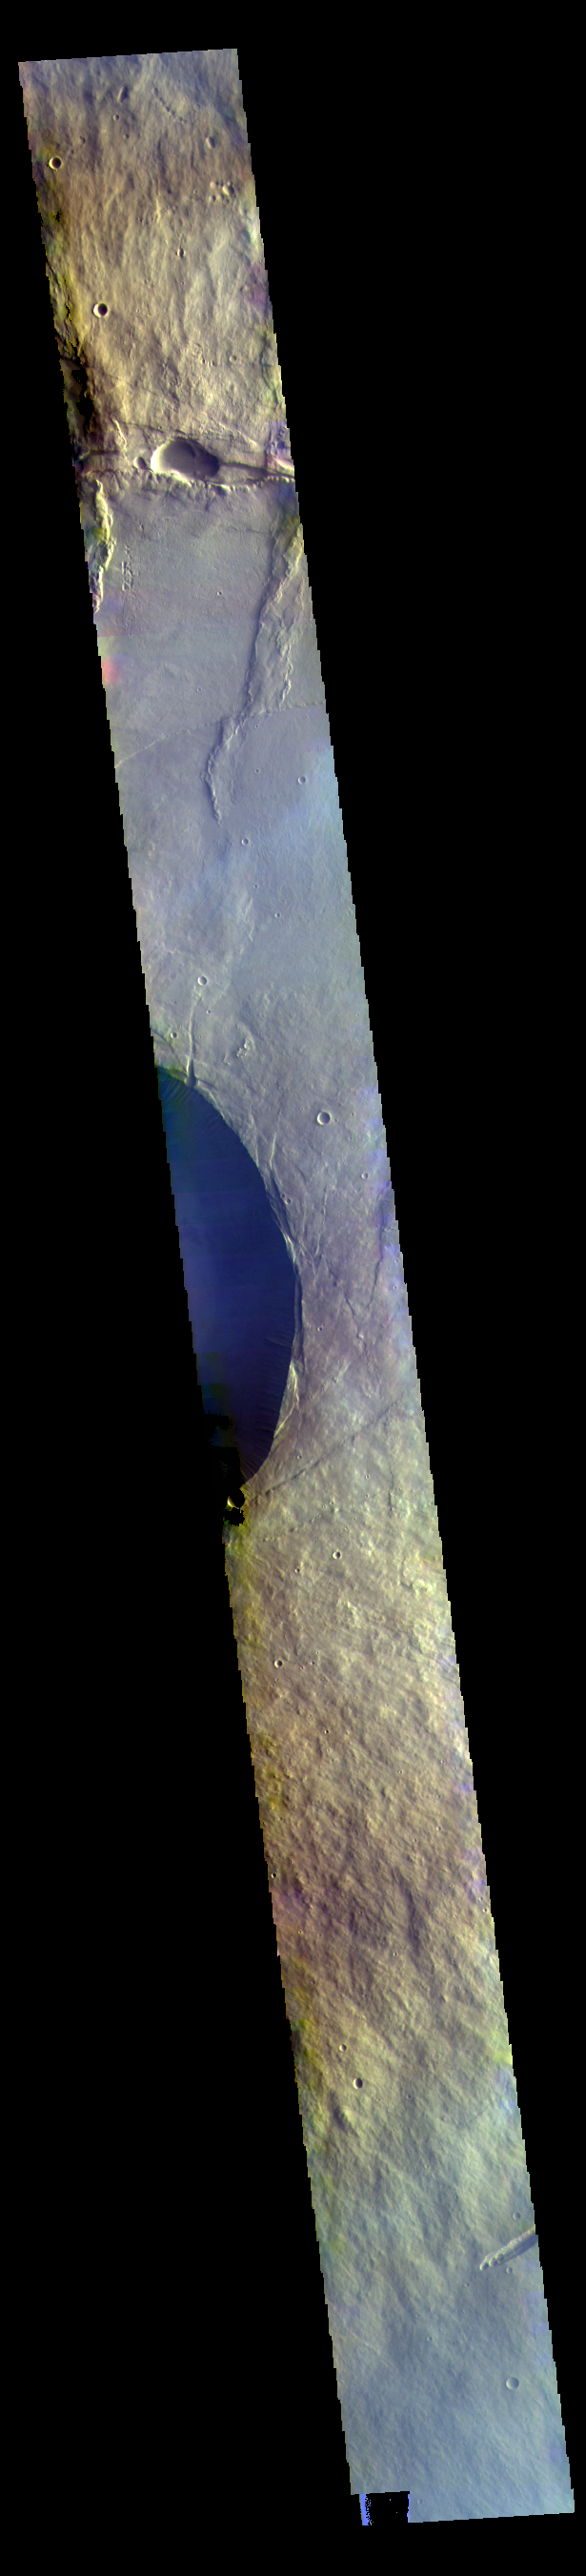

Pavonis Mons – False Color

Today’s VIS image crosses the flanks and summit of Pavonis Mons.

The THEMIS VIS camera contains 5 filters. The data from different filters can be combined in multiple ways to create a false color image. These false color images may reveal subtle variations of the surface not easily identified in a single band image.

Credit: NASA/JPL-Caltech/ASU